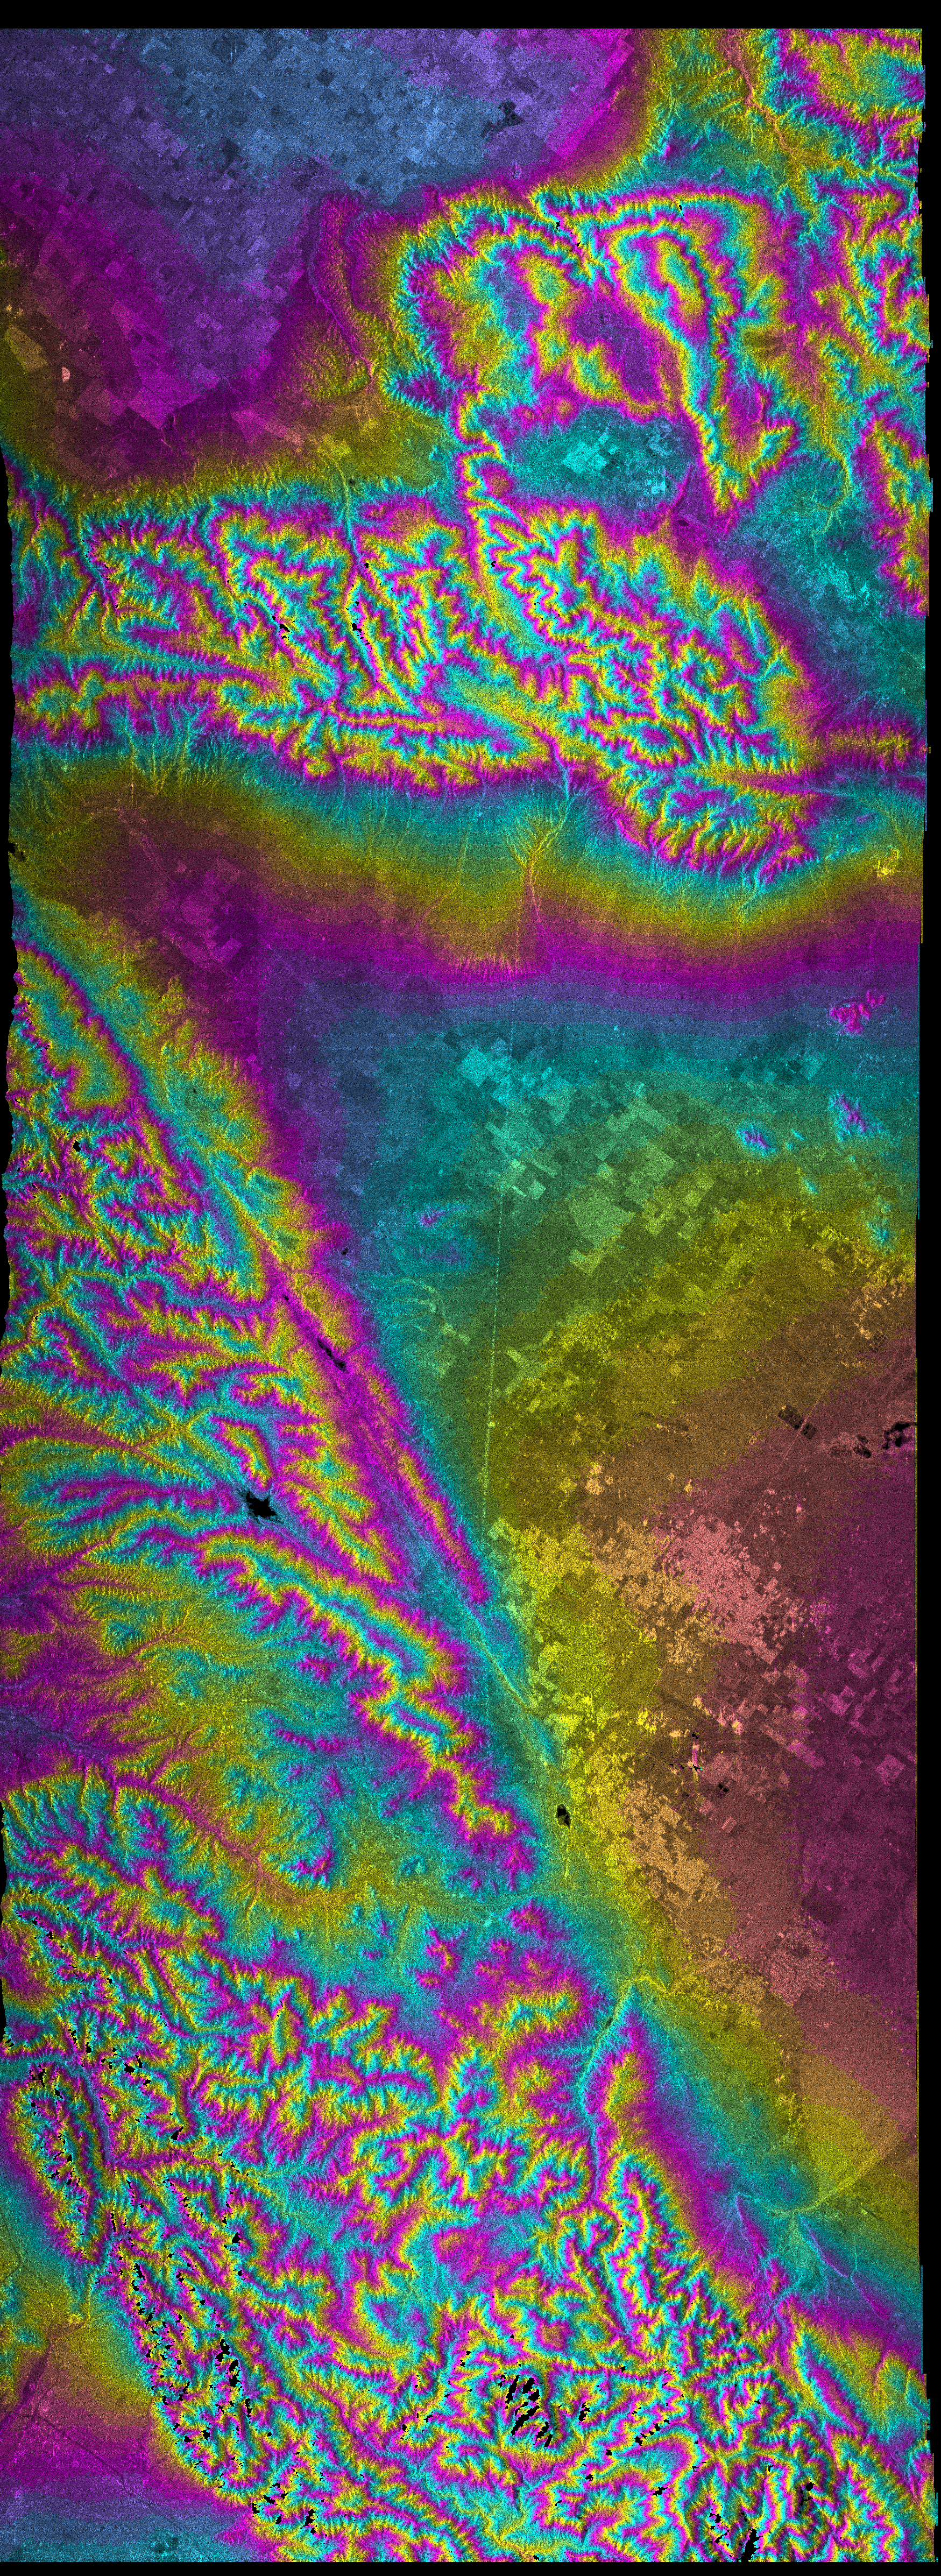

San Andreas Fault, Southern California , Radar Image, Wrapped Color as Height

This topographic radar image vividly displays California’s famous San Andreas Fault along the southwestern edge of the Mojave Desert, 75 kilometers (46 miles) north of downtown Los Angeles. The entire segment of the fault shown in this image last ruptured during the Fort Tejon earthquake of 1857. This was one of the greatest earthquakes ever recorded in the U.S., and it left an amazing surface rupture scar over 350 kilometers in length along the San Andreas. Were the Fort Tejon shock to happen today, the damage would run into billions of dollars, and the loss of life would likely be substantial, as the communities of Wrightwood, Palmdale, and Lancaster (among others) all lie upon or near the 1857 rupture area. The Lancaster/Palmdale area appears as bright patches just below the center of the image and the San Gabriel Mountains fill the lower left half of the image. At the extreme lower left is Pasadena. High resolution topographic data such as these are used by geologists to study the role of active tectonics in shaping the landscape, and to produce earthquake hazard maps.

This image combines two types of data from the Shuttle Radar Topography Mission. The image brightness corresponds to the strength of the radar signal reflected from the ground, while colors show the elevation as measured by SRTM. Each cycle of colors (from pink through blue back to pink) represents an equal amount of elevation difference (400 meters, or 1300 feet) similar to contour lines on a standard topographic map. This image contains about 2400 meters (8000 feet) of total relief.

The Shuttle Radar Topography Mission (SRTM), launched on February 11, 2000, uses the same radar instrument that comprised the Spaceborne Imaging Radar-C/X-Band Synthetic Aperture Radar (SIR-C/X-SAR) that flew twice on the Space Shuttle Endeavour in 1994. The mission is designed to collect three-dimensional measurements of the Earth’s surface. To collect the 3-D data, engineers added a 60-meter-long (200-foot) mast, an additional C-band imaging antenna and improved tracking and navigation devices. The mission is a cooperative project between the National Aeronautics and Space Administration (NASA), the National Imagery and Mapping Agency (NIMA) and the German (DLR) and Italian (ASI) space agencies. It is managed by NASA’s Jet Propulsion Laboratory, Pasadena, CA, for NASA’s Earth Science Enterprise, Washington, DC.

Size: 144 km (90 miles) x 52 km (32 miles)
Location: 34.5 deg. North lat., 118.3 deg. West lon.
Orientation: North toward upper right
Original Data Resolution: 30 meters (99 feet)
Date Acquired: February 16, 2000

Credit: NASA/JPL/NIMA